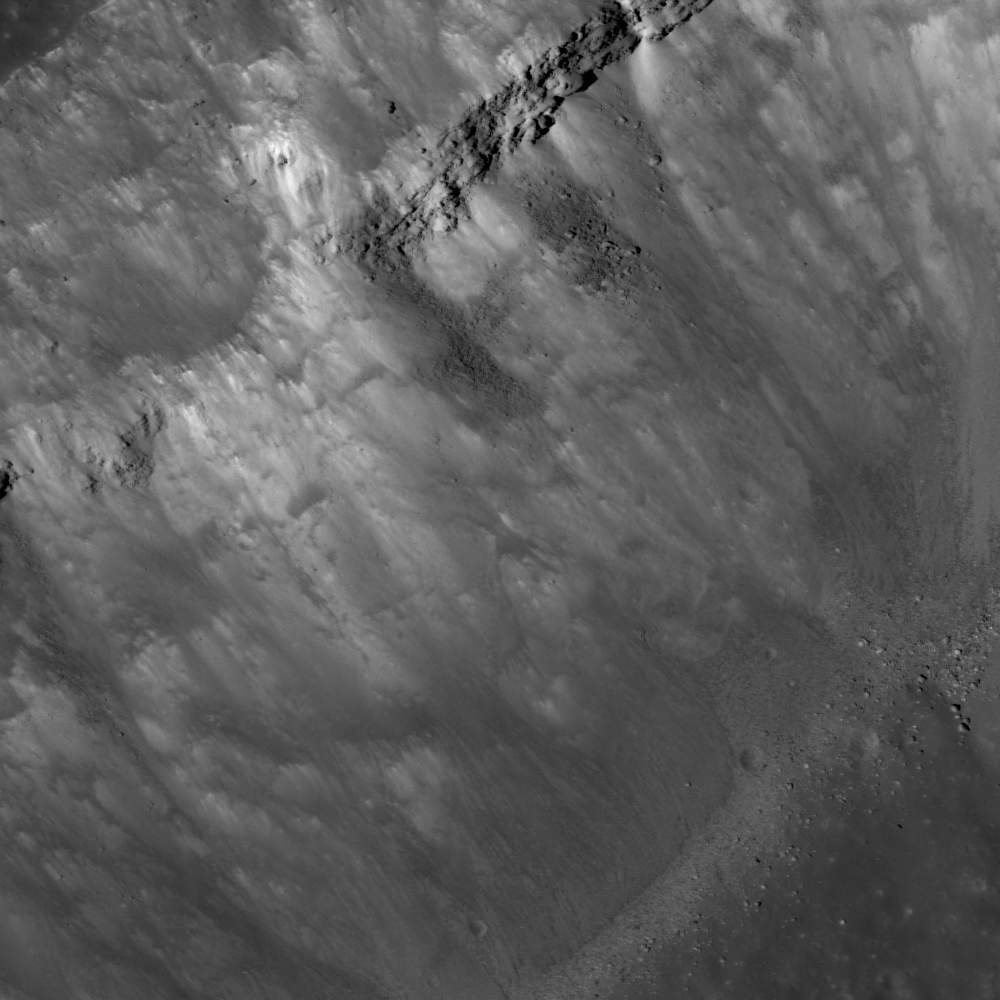

Kepler’s Rim

Steep interior wall of Kepler crater, rim is to the upper left and the bottom of the crater is in the lower right. Note the exposed layering near the top, and the boulders collecting at the base of the crater wall. LROC NAC M107128381R, image width is 800 meters (2625 feet).

Landslides are primarily caused by gravity pulling loose material down a slope. Numerous factors contribute to landslides on Earth, including water and vegetation, but these can be ignored for the Moon. However, both bodies are affected by the angle of repose which is related to the cohesiveness of the material making up the slope. Once the angle of repose is exceeded the loose material on the slope slides downhill. Since the exposed bedrock layer near the top of the wall is more cohesive it stays intact while loose rocks and dust slide from underneath. As the wall material continues to slide down, more of the resistant layer will be exposed until it is undermined and is pulled down by gravity. The boulders at the base of the landslides are probably pieces of the bedrock layer.

NASA’s Goddard Space Flight Center built and manages the mission for the Exploration Systems Mission Directorate at NASA Headquarters in Washington. The Lunar Reconnaissance Orbiter Camera was designed to acquire data for landing site certification and to conduct polar illumination studies and global mapping. Operated by Arizona State University, LROC consists of a pair of narrow-angle cameras (NAC) and a single wide-angle camera (WAC). The mission is expected to return over 70 terabytes of image data.

Credit: NASA/GSFC/Arizona State University